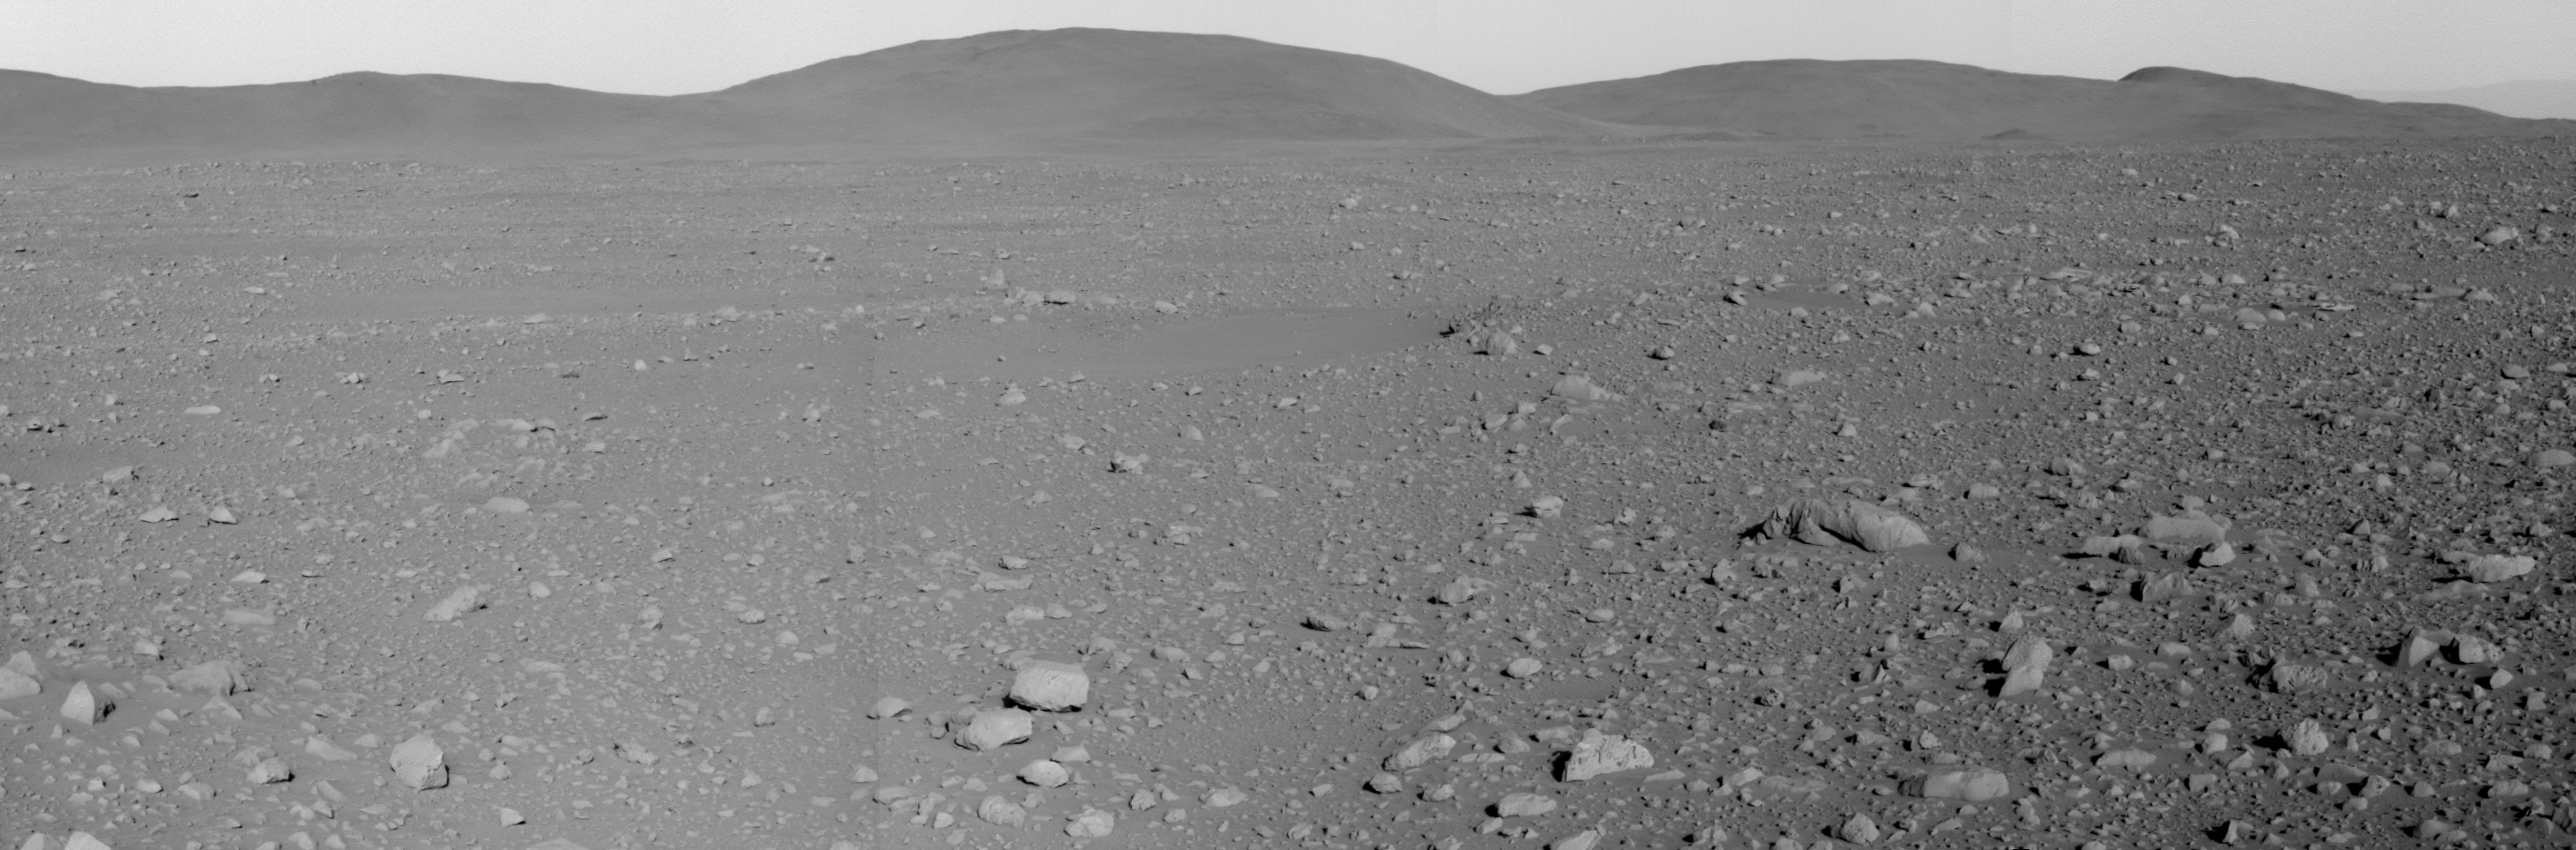

A Closer Look at the ‘Columbia Hills’

NASA’s Mars Exploration Rover Spirit took this panoramic camera image mosaic of the “Columbia Hills” at 4:15 p.m. local solar time on sol 122 (May 7, 2004). Spirit will spend the next 37 sols or more approaching the base of the highest peak seen in this image. Rover controllers and scientists are sending Spirit to this faraway location because the hills there are likely an older unit of rock and may provide insight into the past environment at Gusev Crater.

Credit: NASA/JPL/Cornell